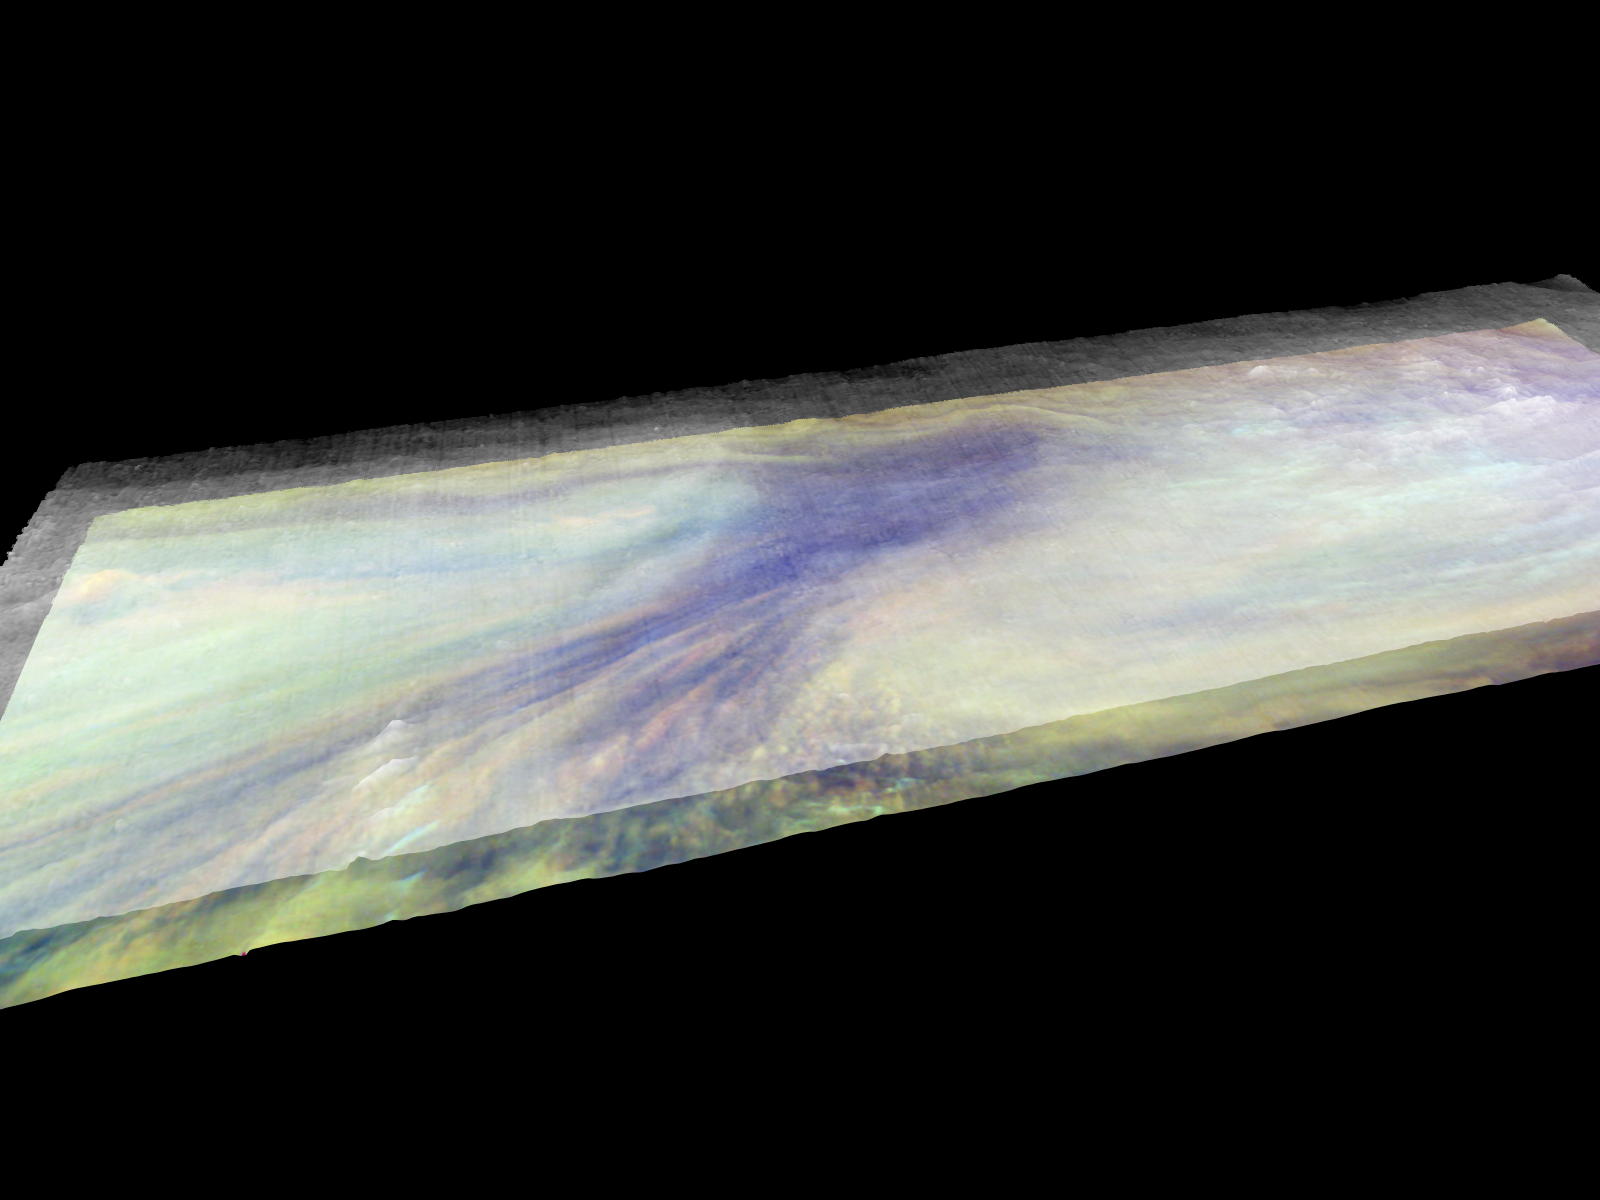

Three dimensional Visualization of Jupiter’s Equatorial Region

Frames from a three dimensional visualization of Jupiter’s equatorial region. The images used cover an area of 34,000 kilometers by 11,000 kilometers (about 21,100 by 6,800 miles) near an equatorial “hotspot” similar to the site where the probe from NASA’s Galileo spacecraft entered Jupiter’s atmosphere on December 7th, 1995. These features are holes in the bright, reflective, equatorial cloud layer where warmer thermal emission from Jupiter’s deep atmosphere can pass through. The circulation patterns observed here along with the composition measurements from the Galileo Probe suggest that dry air may be converging and sinking over these regions, maintaining their cloud-free appearance. The bright clouds to the right of the hotspot as well as the other bright features may be examples of upwelling of moist air and condensation.

This frame is a view from above and to the south of the visualized area, showing the entire model. The entire region is overlain by a thin, transparent haze. In places the haze is high and thick, especially to the east (to the right of) the hotspot.

Galileo is the first spacecraft to image Jupiter in near-infrared light (which is invisible to the human eye) using three filters at 727, 756, and 889 nanometers (nm). Because light at these three wavelengths is absorbed at different altitudes by atmospheric methane, a comparison of the resulting images reveals information about the heights of clouds in Jupiter’s atmosphere. This information can be visualized by rendering cloud surfaces with the appropriate height variations.

The visualization reduces Jupiter’s true cloud structure to two layers. The height of a high haze layer is assumed to be proportional to the reflectivity of Jupiter at 889 nm. The height of a lower tropospheric cloud is assumed to be proportional to the reflectivity at 727 nm divided by that at 756 nm. This model is overly simplistic, but is based on more sophisticated studies of Jupiter’s cloud structure. The upper and lower clouds are separated in the rendering by an arbitrary amount, and the height variations are exaggerated by a factor of 25.

The lower cloud is colored using the same false color scheme used in previously released image products, assigning red, green, and blue to the 756, 727, and 889 nanometer mosaics, respectively. Light bluish clouds are high and thin, reddish clouds are low, and white clouds are high and thick. The dark blue hotspot in the center is a hole in the lower cloud with an overlying thin haze.

The images used cover latitudes 1 to 10 degrees and are centered at longitude 336 degrees west. The smallest resolved features are tens of kilometers in size. These images were taken on December 17, 1996, at a range of 1.5 million kilometers (about 930,000 miles) by the Solid State Imaging (CCD) system on NASA’s Galileo spacecraft.

The Jet Propulsion Laboratory, Pasadena, CA manages the Galileo mission for NASA’s Office of Space Science, Washington, DC. JPL is an operating division of California Institute of Technology (Caltech).

This image and other images and data received from Galileo are posted on the World Wide Web, on the Galileo mission home page at URL http://www.jpl.nasa.gov/ galileo.

Credit: NASA/JPL-Caltech